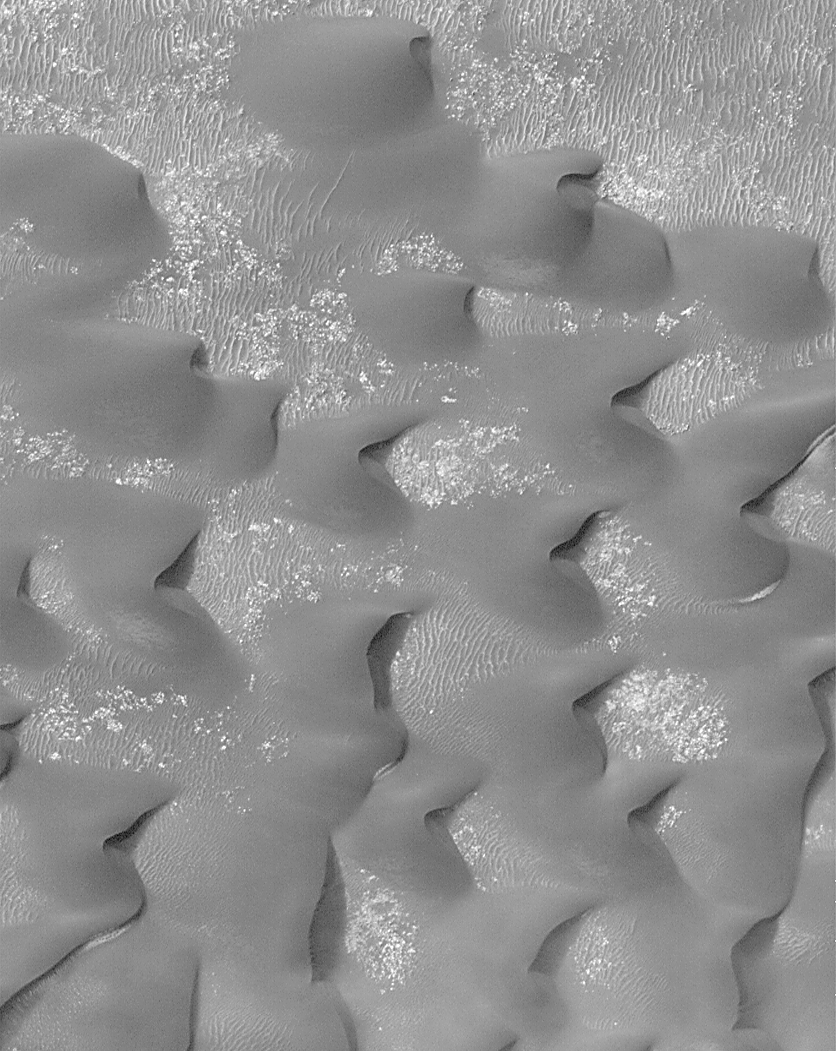

Sand Dunes in Kaiser Crater

This Mars Global Surveyor (MGS) Mars Orbiter Camera (MOC) high resolution image shows a field of dark sand dunes on the floor of Kaiser Crater in southeastern Noachis Terra. The steepest slopes on each dune, the slip faces, point toward the east, indicating that the strongest winds that blow across the floor of Kaiser move sand in this direction. Wind features of three different scales are visible in this image: the largest (the dunes) are moving across a hard surface (light tone) that is itself partially covered by large ripples. These large ripples appear not to be moving–the dunes are burying some and revealing others. Another type of ripple pattern is seen on the margins of the dunes and where dunes coalesce. They are smaller (both in their height and in their separation) than the large ripples. These are probably coarse sediments that are moving with the dunes. This picture covers an area approximately 3 km (1.9 mi) across and is illuminated from the upper left.

Credit: NASA/JPL/MSSS